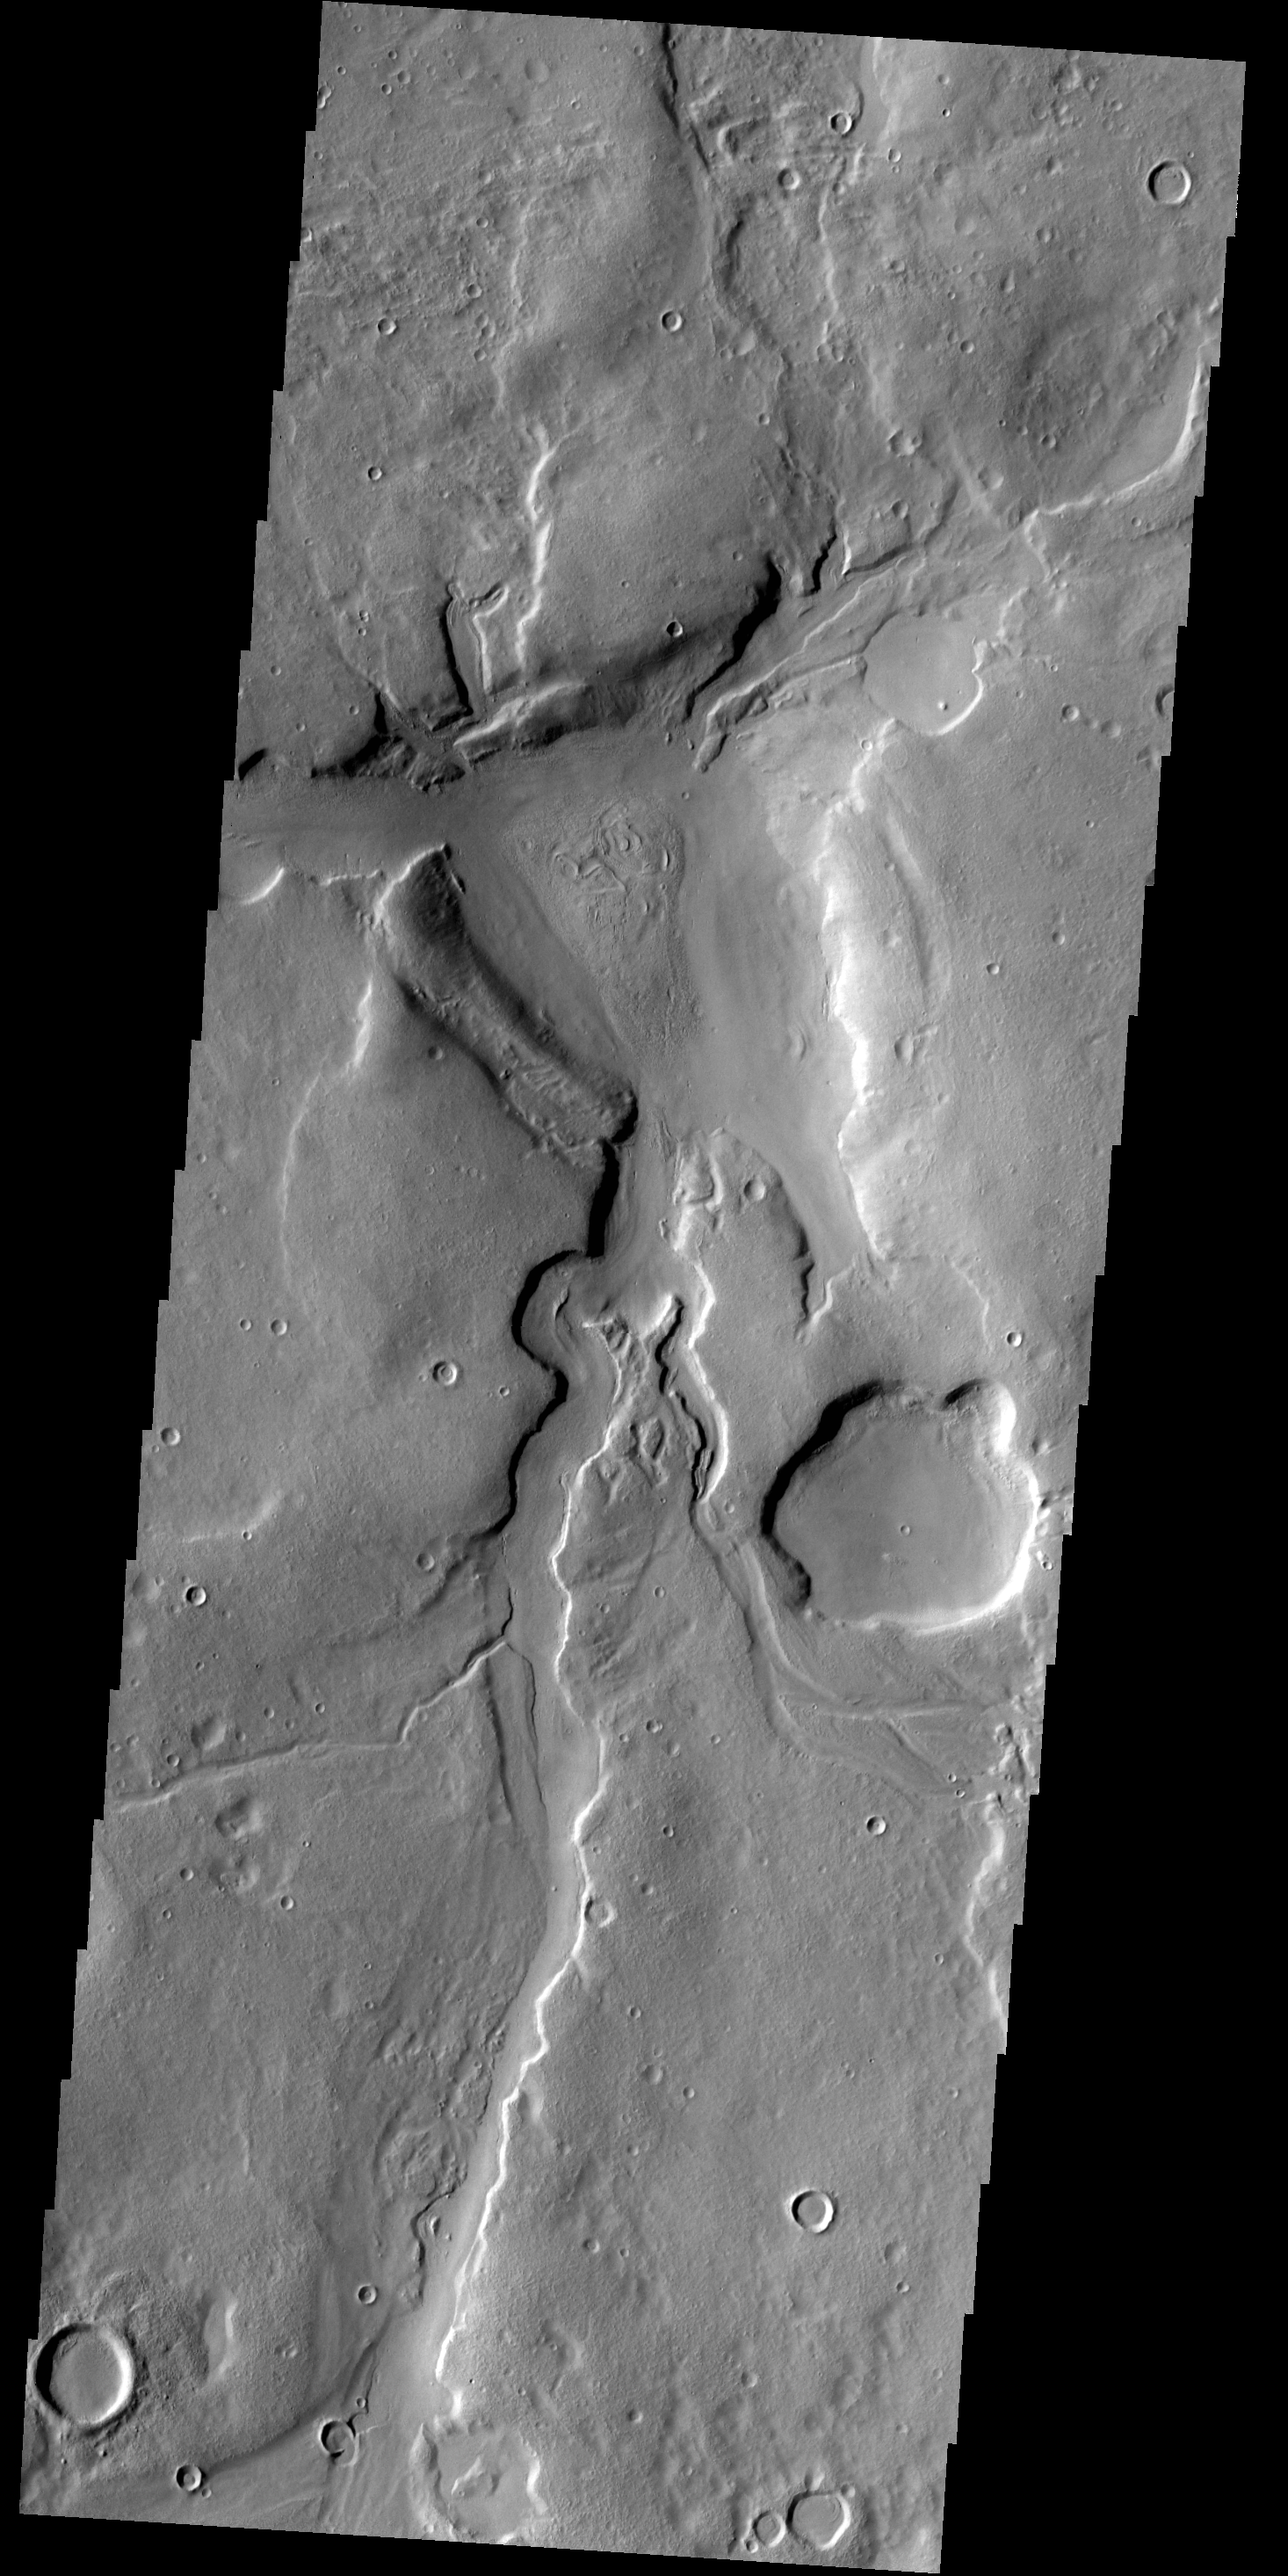

Channels

The unnamed channels in this VIS image are located in northern Arabia Terra.

Credit: NASA/JPL-Caltech/ASU